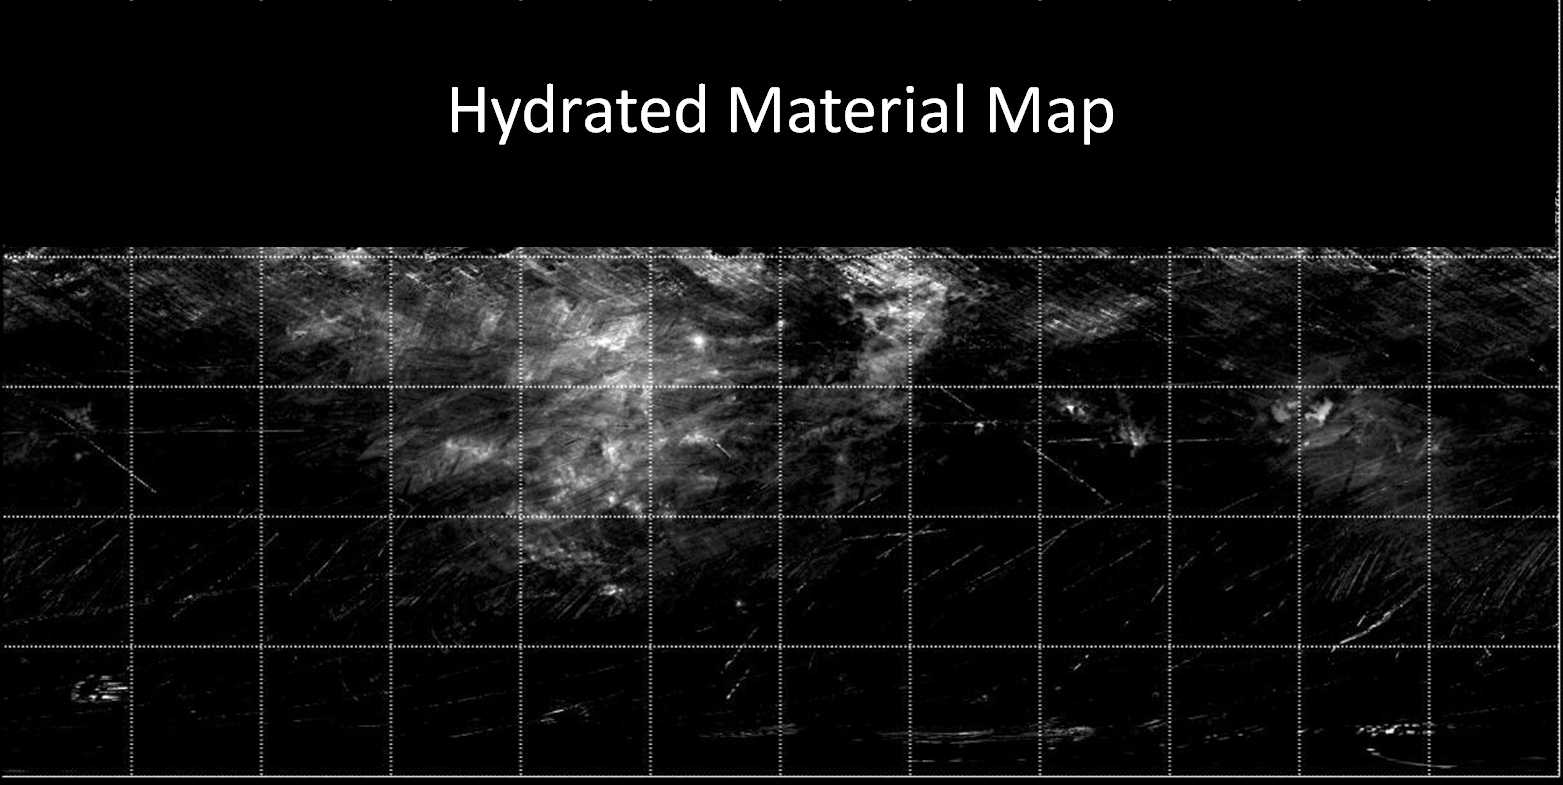

Map of Hydrated Minerals on Vesta

Annotated Version

This map from NASA’s Dawn mission indicates the presence of hydrated minerals on the giant asteroid Vesta. Hydrated minerals are seen in white, with areas of high concentrations circled with a yellow dotted line in the annotated version. The data were obtained by Dawn’s visible and infrared mapping spectrometer in August 2011, from an altitude of 1,700 miles (2,700 kilometers).

The data included in the map are from Dawn’s first science orbit, known as the survey orbit, and are limited to about 30 degrees north latitude because areas above that latitude were poorly illuminated. At that time, it was winter in Vesta’s northern hemisphere.

The Dawn mission to Vesta and Ceres is managed by NASA’s Jet Propulsion Laboratory, a division of the California Institute of Technology in Pasadena, for NASA’s Science Mission Directorate, Washington. UCLA is responsible for overall Dawn mission science. The visible and infrared mapping spectrometer was provided by the Italian Space Agency and is managed by Italy’s National Institute for Astrophysics, Rome, in collaboration with Selex Galileo, where it was built.

Credit: NASA/JPL-Caltech/UCLA/INAF